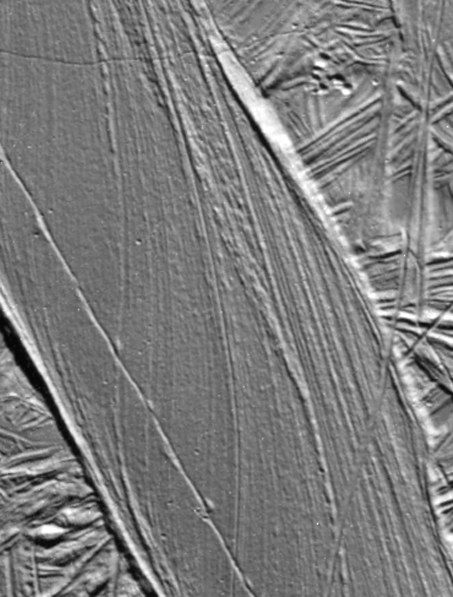

A Record of Crustal Movement on Europa

This view of the south polar region of Jupiter’s moon Europa shows part of a gray band that formed as plates on the icy surface separated and material filled in the widening gap. North is to the top of the picture. In the center of the image, a gently curving linear crack runs north to south and appears to be the location where the fault originally opened. Successive layers, like tree rings, form as material enters the gap periodically from below and hardens.

The relative motion of the two opposing sides of the band is mostly “strike-slip,” where two crustal blocks move horizontally past one another, similar to two opposing lanes of traffic. However, since this motion is not exactly parallel to the active crack, the opposite sides also pull apart to create openings through which warmer, softer ice from below Europa’s brittle ice shell surface, or frozen water from a possible subsurface ocean, could reach the surface. The band surface accumulates layer by layer. A rough symmetry with respect to the active central linear crack can be seen in these layers.

The large, segmented crack paralleling the west (left) side of the band cuts the original north to south fault shown in the center of the image. This suggests that the central fault has not been active since the large, segmented crack formed.

The curved, lined area is a small part of a much larger strike-slip fault called Astypalaea Linea. This fault extends over 800 kilometers (500 miles), roughly the distance of the portion of California’s San Andreas fault from the Mexican border to the San Francisco Bay. Galileo images show that the Europan fault has slipped about 50 kilometers (30 miles).

The Sun illuminates the surface from the top. The image, centered at 66 degrees south latitude and 195 degrees west longitude, covers an area approximately 24 by 16 kilometers (15 by 10 miles). The resolution is 40 meters (131 feet) per picture element. The images were taken on September 26, 1998 at a range of less than 4,200 kilometers (2,600 miles) by Galileo’s solid-state imaging system.

This image and other images and data received from Galileo are posted on the World Wide Web, on the Galileo mission home page at URLhttp://solarsystem.nasa.gov/galileo/. Background information and educational context for the images can be found at URLhttp://www.jpl.nasa.gov/galileo/sepo.

Credit: NASA/JPL/University of Arizona